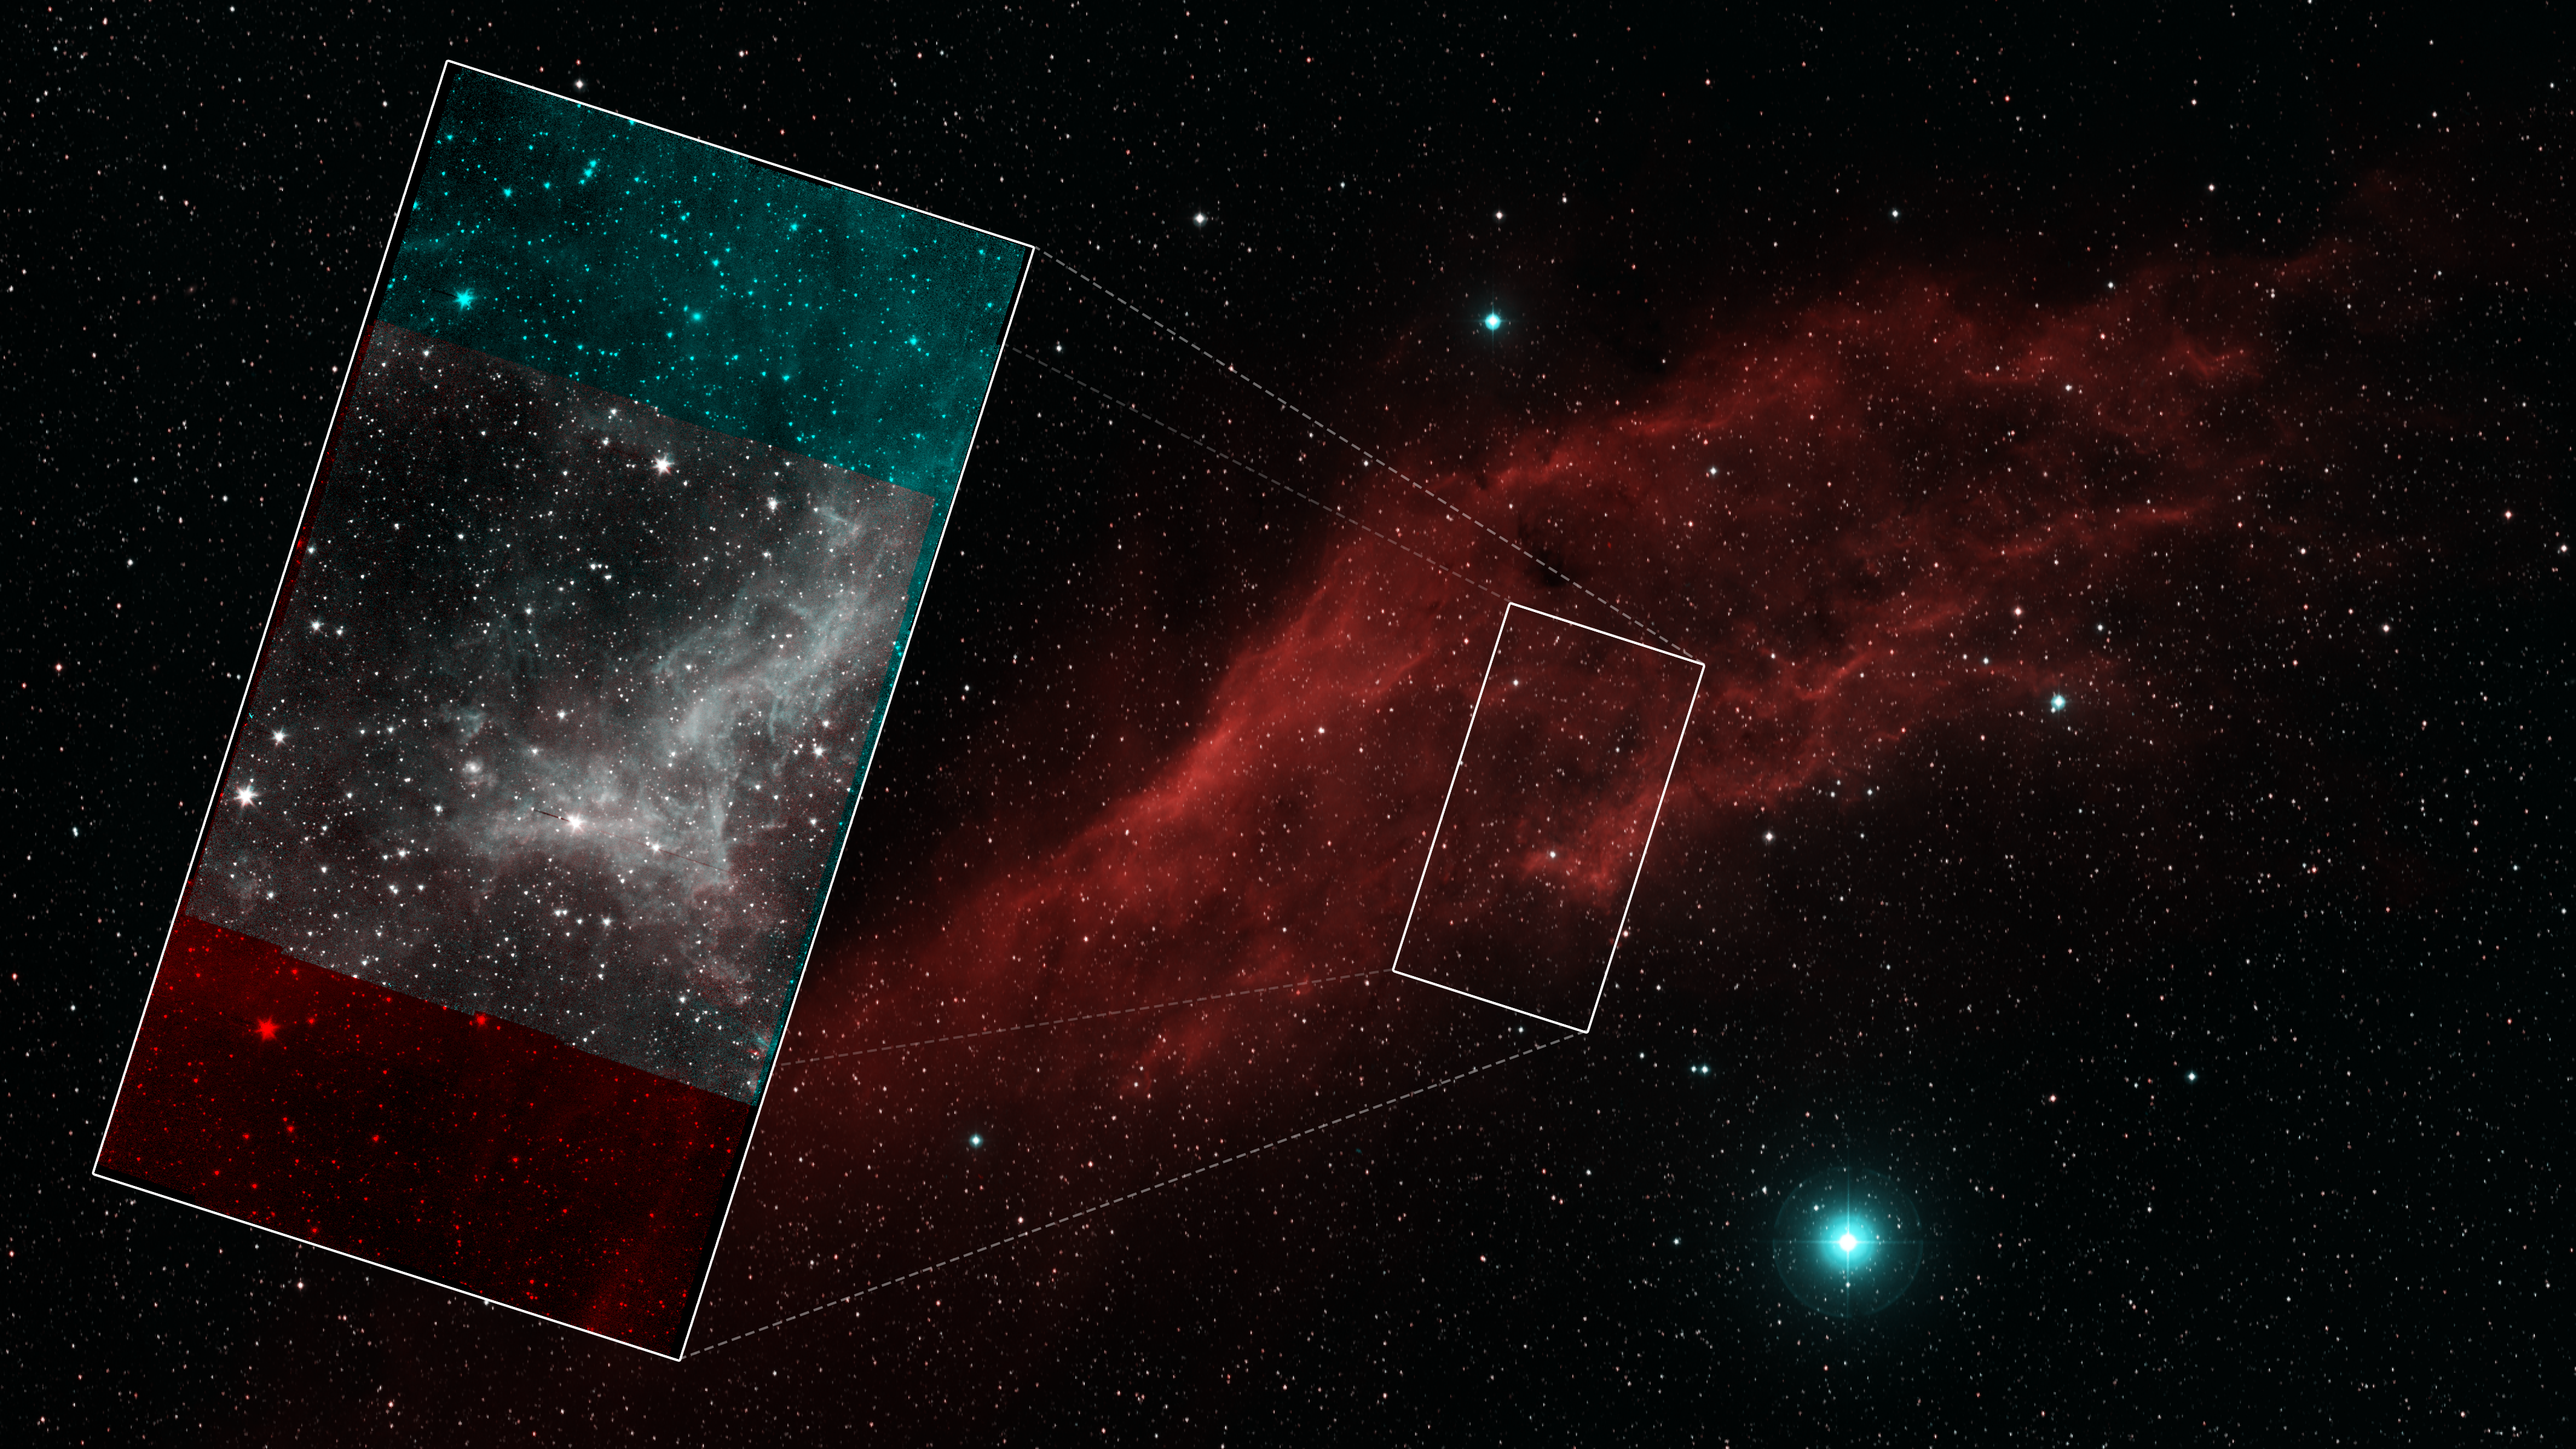

Spitzer California Nebula Mosaic Callout

This image shows the section of the nebula captured by Spitzer in the context of a larger, visible-light image of the nebula.

This series of image taken by NASA's Spitzer Space Telescope on Jan. 25, 2020, shows part of the California Nebula, which is located about 1,000 light-years from Earth. This is the final mosaic taken by the mission before it was decommissioned on Jan. 30, 2020.

Spitzer's infrared detectors reveal the presence of warm dust, similar to soot, mixed in with the gas. The dust absorbs visible and ultraviolet light from nearby stars and then re-emits the absorbed energy as infrared light.

NASA's Jet Propulsion Laboratory, Pasadena, Calif., manages the Spitzer Space Telescope mission for NASA's Science Mission Directorate, Washington. Science operations are conducted at the Spitzer Science Center at the California Institute of Technology, also in Pasadena. Caltech manages JPL for NASA.

Credit: NASA/JPL-Caltech